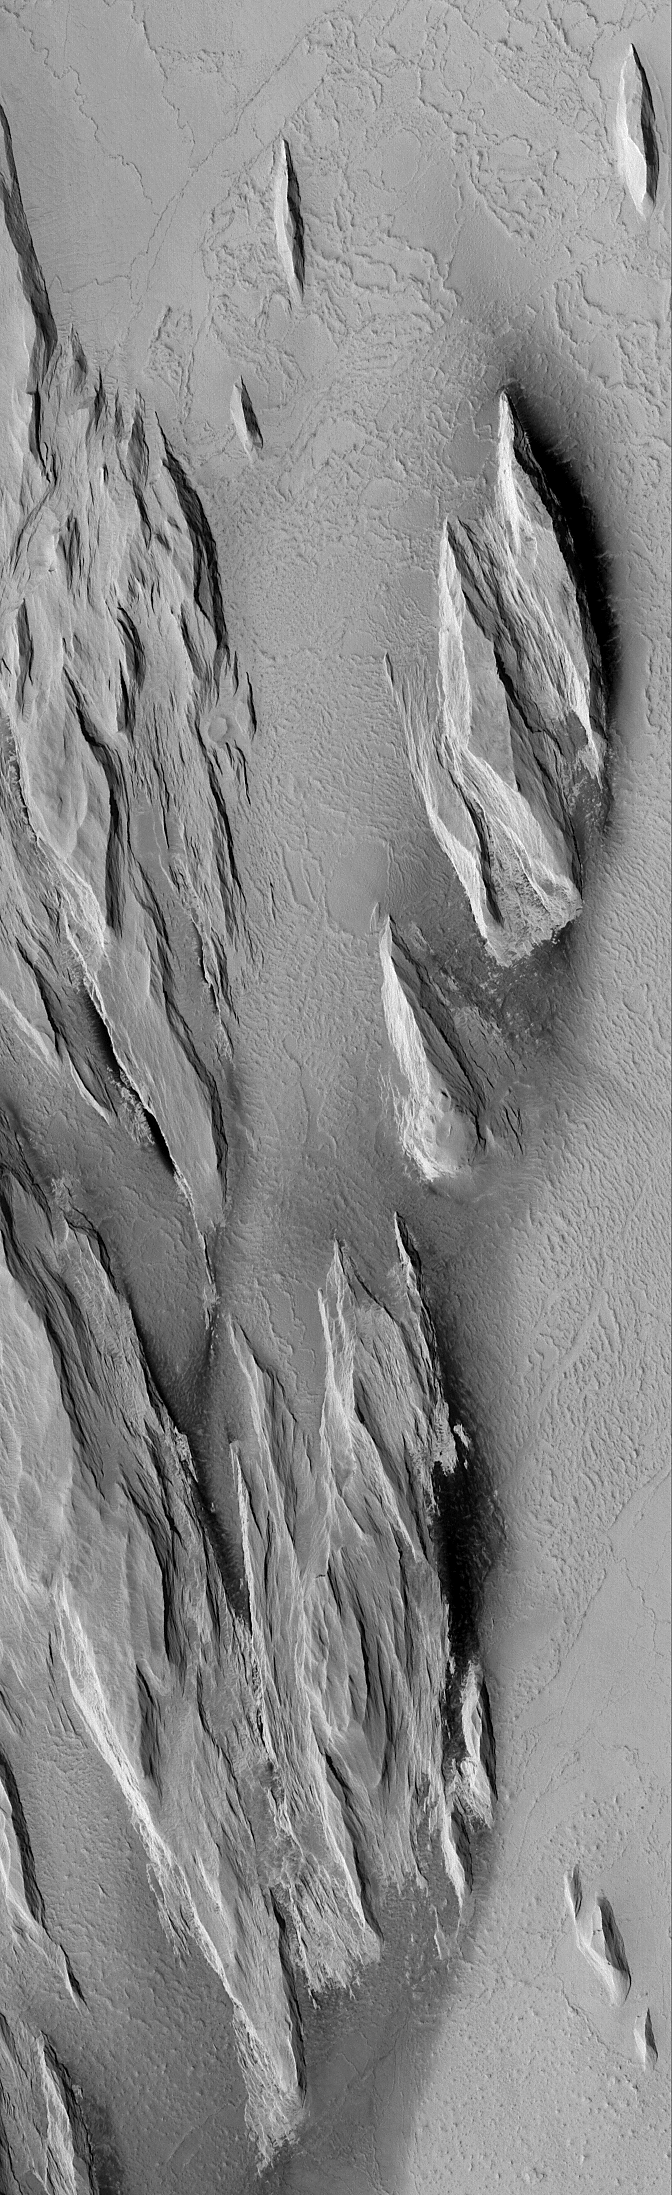

Under Attack

7 May 2006
This Mars Global Surveyor (MGS) Mars Orbiter Camera (MOC) image shows wind-eroded outcrops overlying lava flow surfaces located west of Olympus Mons. Outcrops with this appearance are called yardangs. Yardangs typically form in sedimentary rock or volcanic ash that contains some amount of sand. The weathering of the rock and release of sand-sized particles from the outcrops, in the face of wind erosion, slowly shape the rock into the classic, inverted boat hull-like shapes of yardangs.

Location near: 13.2°N, 160.1°W
Image width: ~3 km (~1.9 mi)
Illumination from: lower left
Season: Northern Spring

Credit: NASA/JPL/Malin Space Science Systems